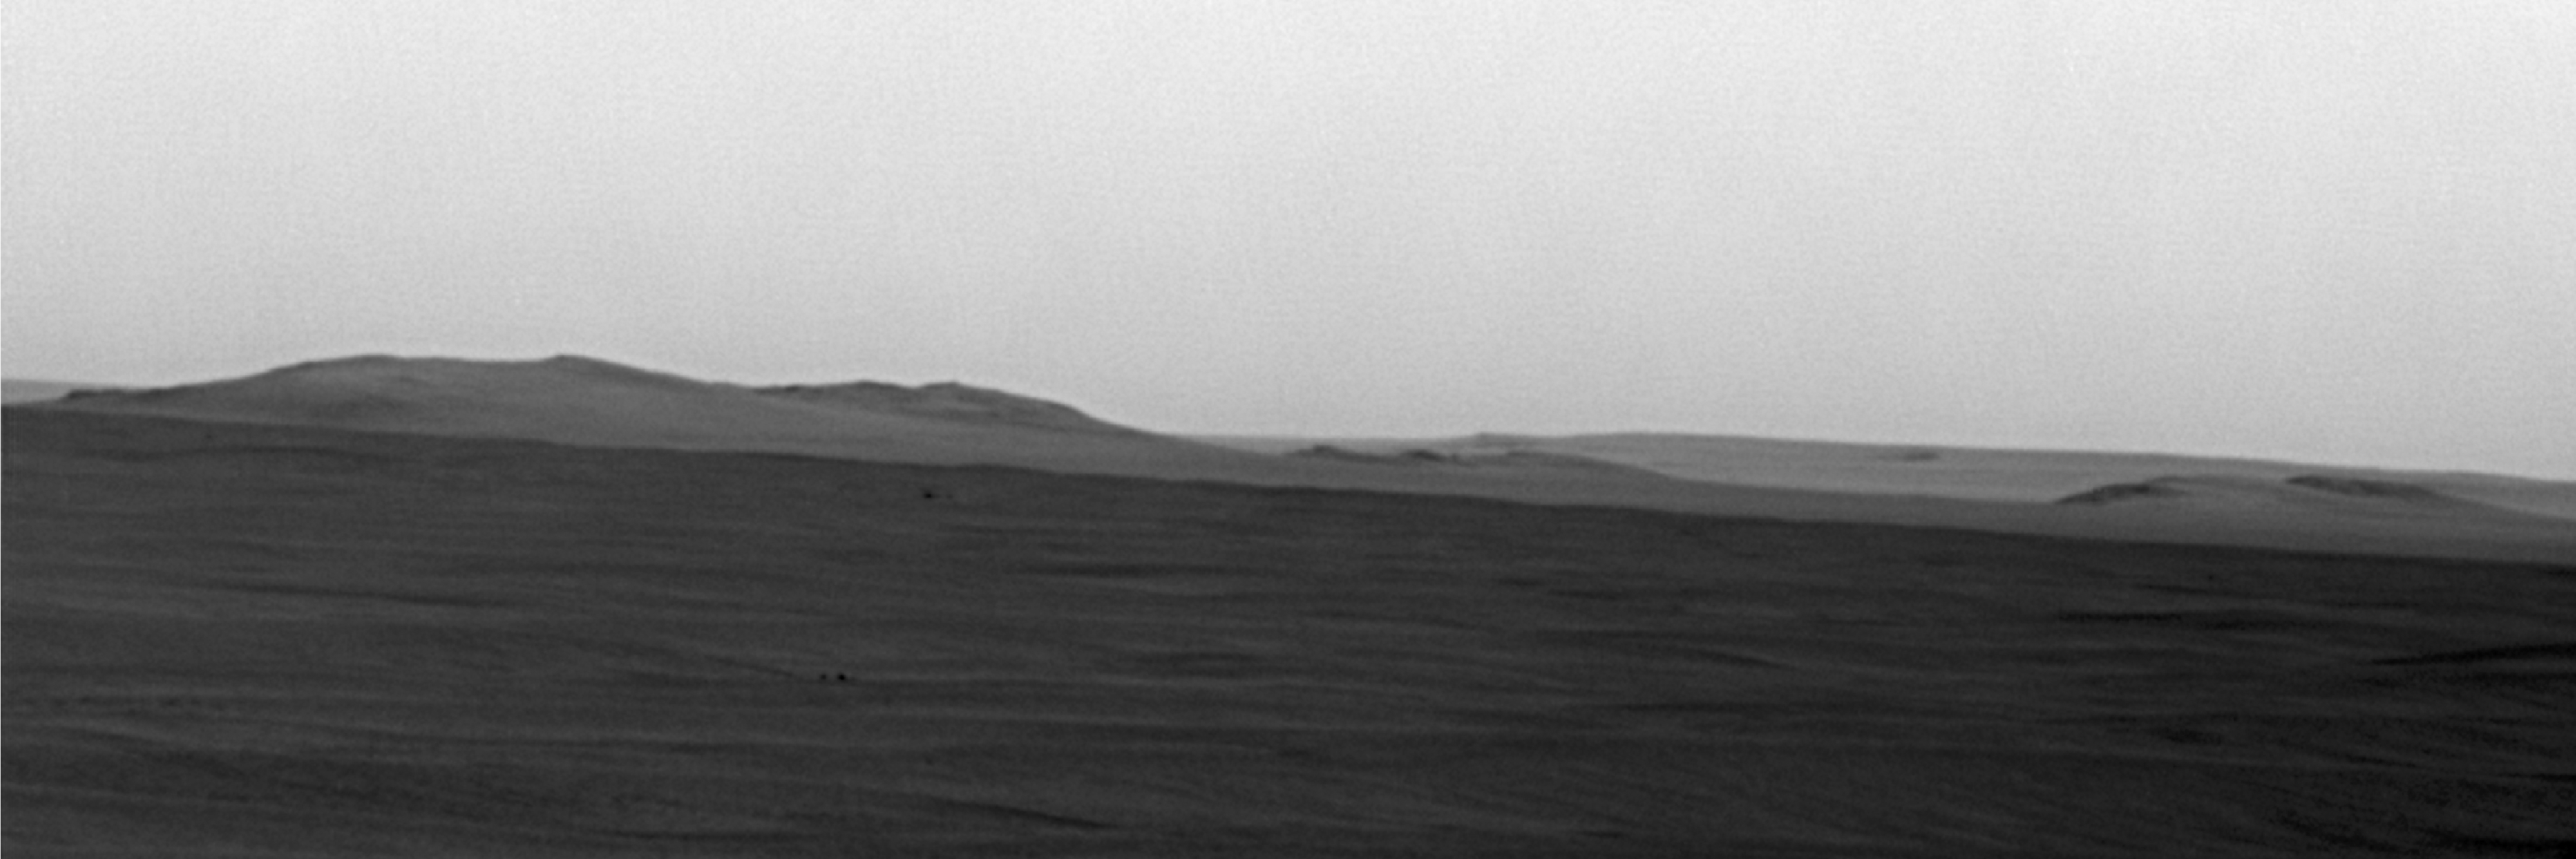

Super-Resolution View of Endeavour Rim, Sol 2239

Annotated

Since the summer of 2008, when NASA’s Mars Exploration Rover Opportunity finished two years of studying Victoria Crater, the rover’s long-term destination has been the much larger Endeavour Crater to the southeast. By the spring of 2010, Opportunity had covered more than a third of the charted, 19-kilometer (12-mile) route from Victoria to Endeavour and reached an area with a gradual, southward slope offering a view of Endeavour’s elevated rim.

On the 2,239th Martian day, or sol, of Opportunity’s mission on Mars (May 12, 2010), the rover used its panoramic camera (Pancam) to take multiple exposures of the horizon toward the southeast. The Pancam team combined these images into this super-resolution view showing details of a portion of the rim of Endeavour about 13 kilometers (8 miles) away plus more-distant features. Super-resolution is an imaging technique combining information from multiple pictures of the same target in order to generate an image with a higher resolution than any of the individual images.

Above the dark plains in the lower portion of the view, the horizon in the left half is mostly a portion of Endeavour’s western rim. The paler-looking terrain on the horizon beyond Endeavour in the right half of the image is part of a thick deposit of material ejected by the impact that excavated Iazu Crater, south of Endeavour. The observed increase in brightness of Iazu’s ejecta relative to Endeavour’s features is consistent with modeling by science team members Michael Wolff, of the Space Science Institute, and Ray Arvidson, of Washington University in St. Louis, applying optical characteristics Opportunity has measured in the Martian atmosphere.

Supplementing this image, a reference map as seen from orbit (PIA13196) by the Context Camera on NASA’s Mars Reconnaissance Orbiter, shows the relative positions of Victoria, Endeavour and Iazu craters, and the Opportunity rover. Science team member Tim Parker, of NASA’s Jet Propulsion Laboratory, Pasadena, Calif., has correlated several points visible in the Pancam image with features visible from orbit. Above the dark plains in the lower portion of the view, the horizon in the left half is mostly a portion of Endeavour’s western rim. Labels identify some points on the rim that have been assigned informal names by the rover science team, using as a theme names of places visited by British Royal Navy Capt. James Cook in his 1769-1771 Pacific voyage in command of H.M.S. Endeavour. The paler-looking terrain on the horizon beyond Endeavour in the right half of the image is part of a thick deposit of material ejected by the impact that excavated Iazu Crater, south of Endeavour. The observed increase in brightness of Iazu’s ejecta relative to Endeavour’s features is consistent with modeling by science team members Michael Wolff, of the Space Science Institute, Boulder, Colo., and Ray Arvidson, of Washington University in St. Louis, applying optical characteristics Opportunity has measured in the Martian atmosphere.

After the rover team chose Endeavour as a long-term destination, the goal became even more alluring when observations with the Compact Reconnaissance Imaging Spectrometer for Mars, also on the Mars Reconnaissance Orbiter, found clay minerals exposed at Endeavour. James Wray, of Cornell University, and co-authors reported observations of those minerals in Geophysical Research Letters in 2009. Clay minerals, which form under wet and relatively neutral pH conditions, have been found extensively on Mars from orbit but have not been examined on the surface. Additional observations with that spectrometer are helping the rover team choose which part of Endeavour’s rim to visit first with Opportunity.

Credit: NASA/JPL-Caltech/Cornell University